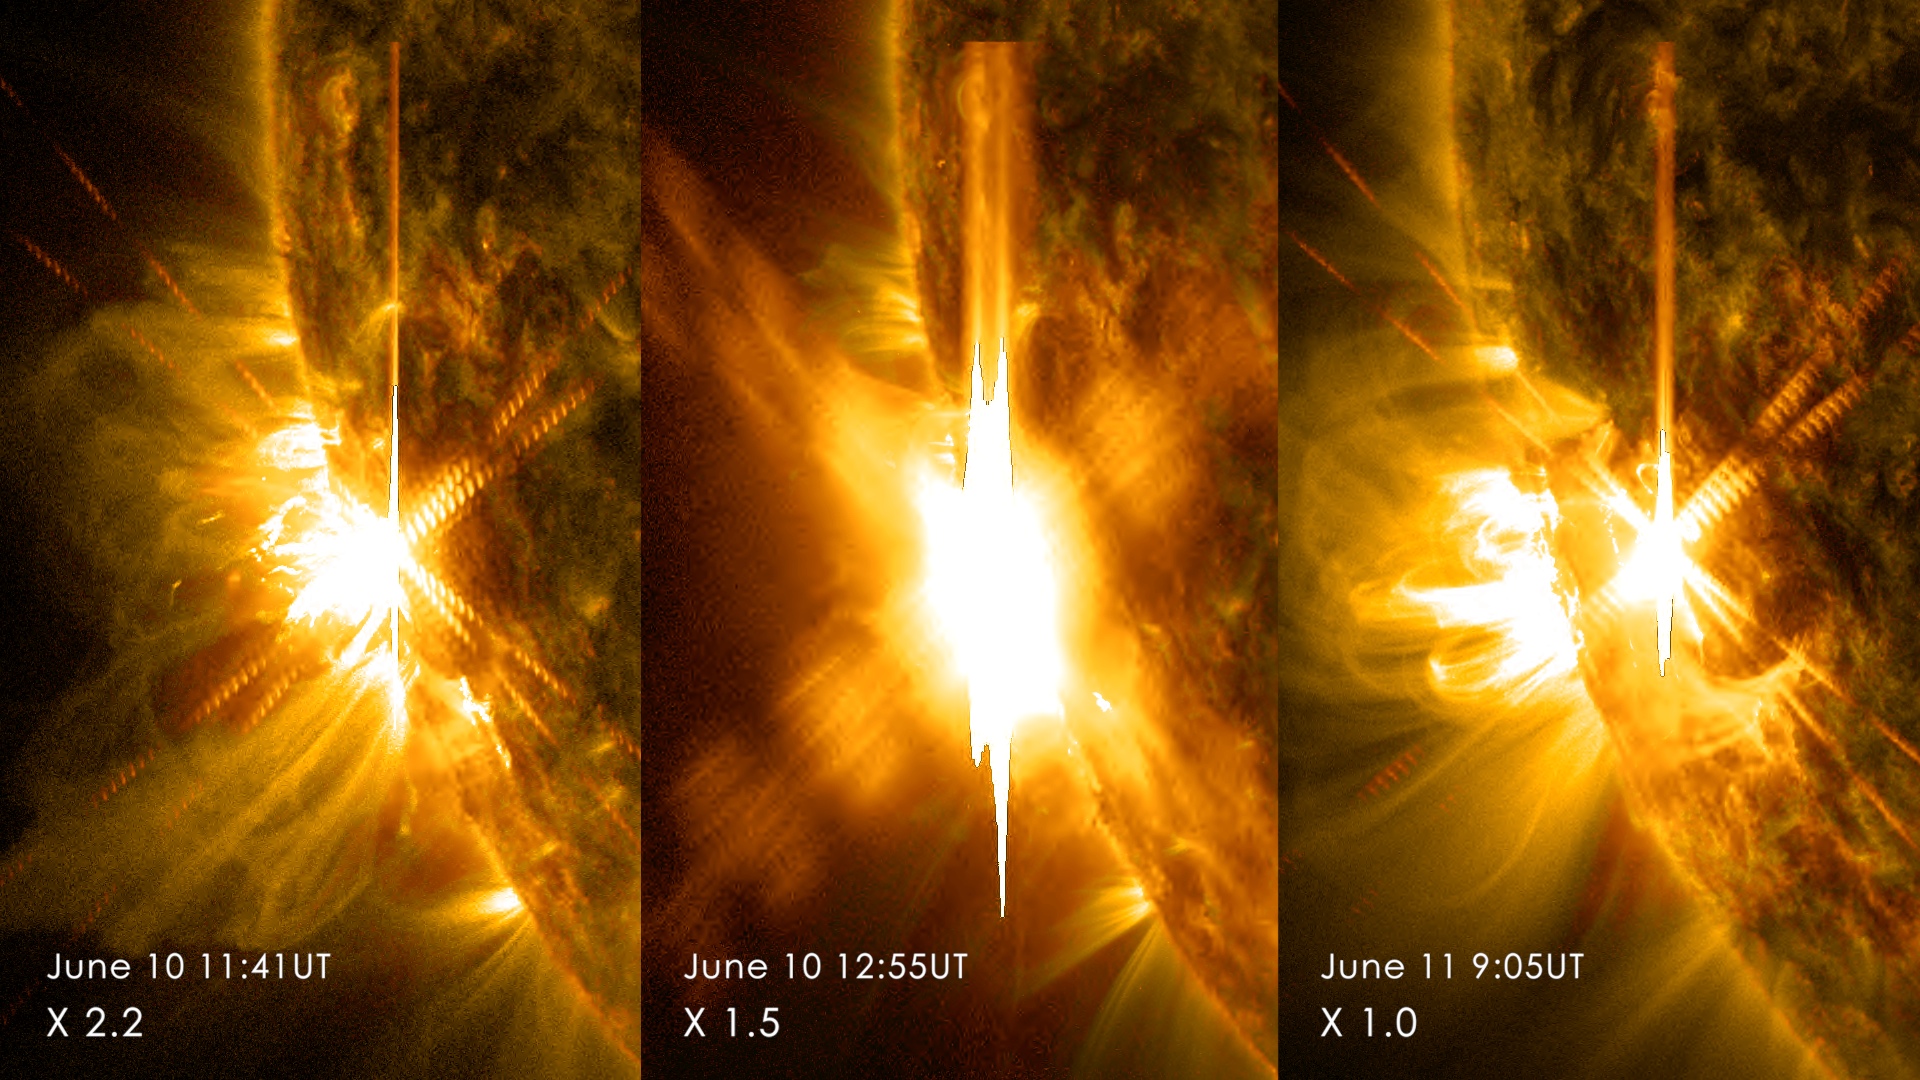

Sun Emits 3 X-class Flares in 2 Days

Three X-class flares erupted from the left side of the sun June 10-11, 2014. These images are from NASA's Solar Dynamics Observatory and show light in a blend of two ultraviolet wavelengths: 171 and 131 angstroms. The former is colorized in yellow; the latter, in red.

Credit: NASA/SDO